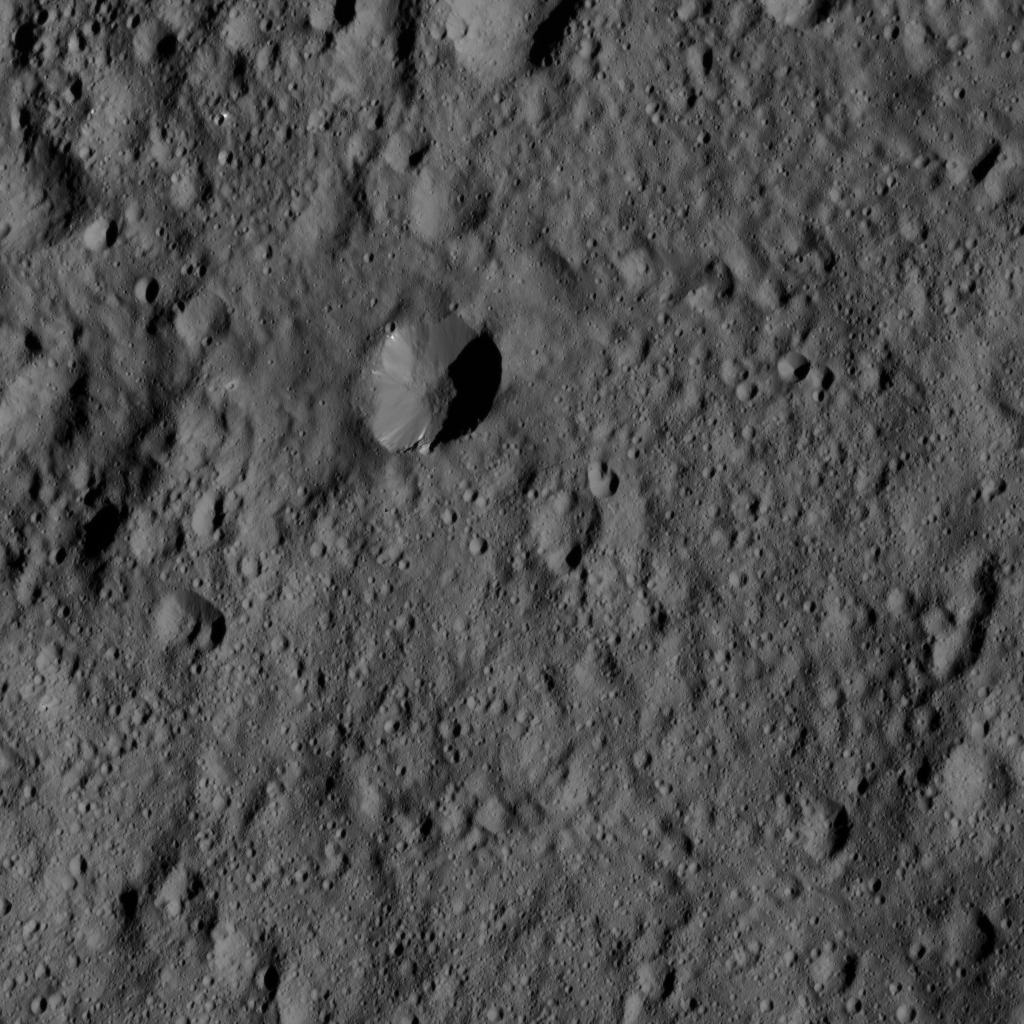

Dawn LAMO Image 148

This view from NASA’s Dawn spacecraft shows terrain near the center of the crater Vinotonus (87 miles, 140 kilometers) in Ceres’ northern hemisphere. Vinotonus is named for a Celtic god of vines known from Britain.

Dawn took this image on May 27, 2016, from its low-altitude mapping orbit, at a distance of about 240 miles (385 kilometers) above the surface. The image resolution is 120 feet (35 meters) per pixel.

Dawn’s mission is managed by JPL for NASA’s Science Mission Directorate in Washington. Dawn is a project of the directorate’s Discovery Program, managed by NASA’s Marshall Space Flight Center in Huntsville, Alabama. UCLA is responsible for overall Dawn mission science. Orbital ATK, Inc., in Dulles, Virginia, designed and built the spacecraft. The German Aerospace Center, the Max Planck Institute for Solar System Research, the Italian Space Agency and the Italian National Astrophysical Institute are international partners on the mission team.

Credit: NASA/JPL-Caltech/UCLA/MPS/DLR/IDA